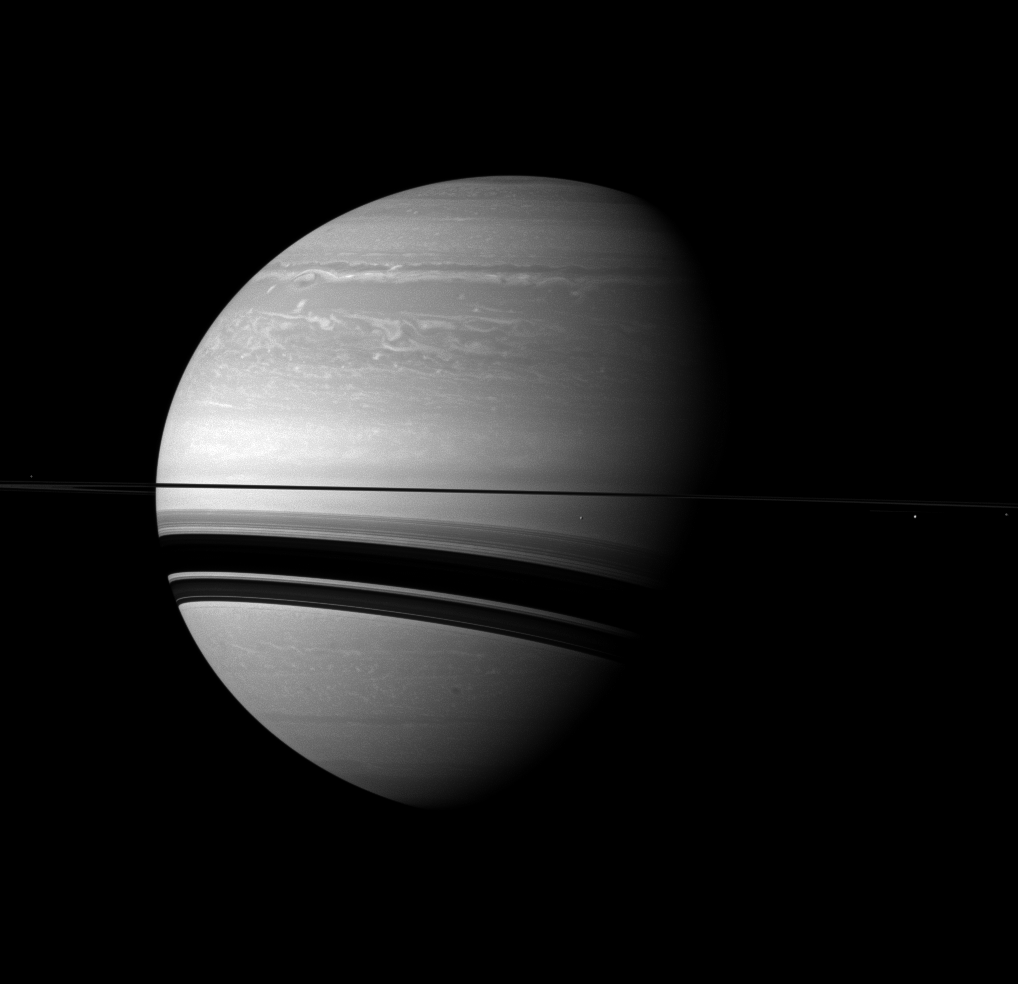

Quieted Storm

The Cassini spacecraft examines Saturn and the planet’s northern hemisphere, which was ravaged by a huge storm for much of 2011.

See PIA14905 and PIA14903 to learn more about the storm.

Four of Saturn’s moons join the planet here. Two of these — Janus and Epimetheus — are almost lost in this view due to their small size. Mimas (246 miles, or 396 kilometers across) appears as a bright dot below the rings just to the right of the center of the image. Enceladus (313 miles, or 504 kilometers across) is visible below the rings on the far right of the image. Janus (111 miles, or 179 kilometers across) can just barely be discerned as a tiny speck past Enceladus on the right edge of the image. Epimetheus (70 miles, or 113 kilometers across) is likewise tiny, and can be detected on the extreme left of the image above the rings.

This view looks toward the southern, unilluminated side of the rings from just below the ringplane.

Relative to Saturn and other objects in this view, Janus and Epimetheus have been brightened by a factor 1.5 and 1.4 respectively.

The image was taken with the Cassini spacecraft wide-angle camera on Feb. 11, 2012 using a spectral filter sensitive to wavelengths of near-infrared light centered at 752 nanometers. The view was acquired at a distance of approximately 1.7 million miles (2.8 million kilometers) from Saturn and at a Sun-Saturn-spacecraft, or phase, angle of 60 degrees. Image scale on Saturn is 105 miles (170 kilometers) per pixel.

The Cassini-Huygens mission is a cooperative project of NASA, the European Space Agency and the Italian Space Agency. The Jet Propulsion Laboratory, a division of the California Institute of Technology in Pasadena, manages the mission for NASA’s Science Mission Directorate, Washington, D.C. The Cassini orbiter and its two onboard cameras were designed, developed and assembled at JPL. The imaging operations center is based at the Space Science Institute in Boulder, Colo.

Credit: NASA/JPL-Caltech/Space Science Institute